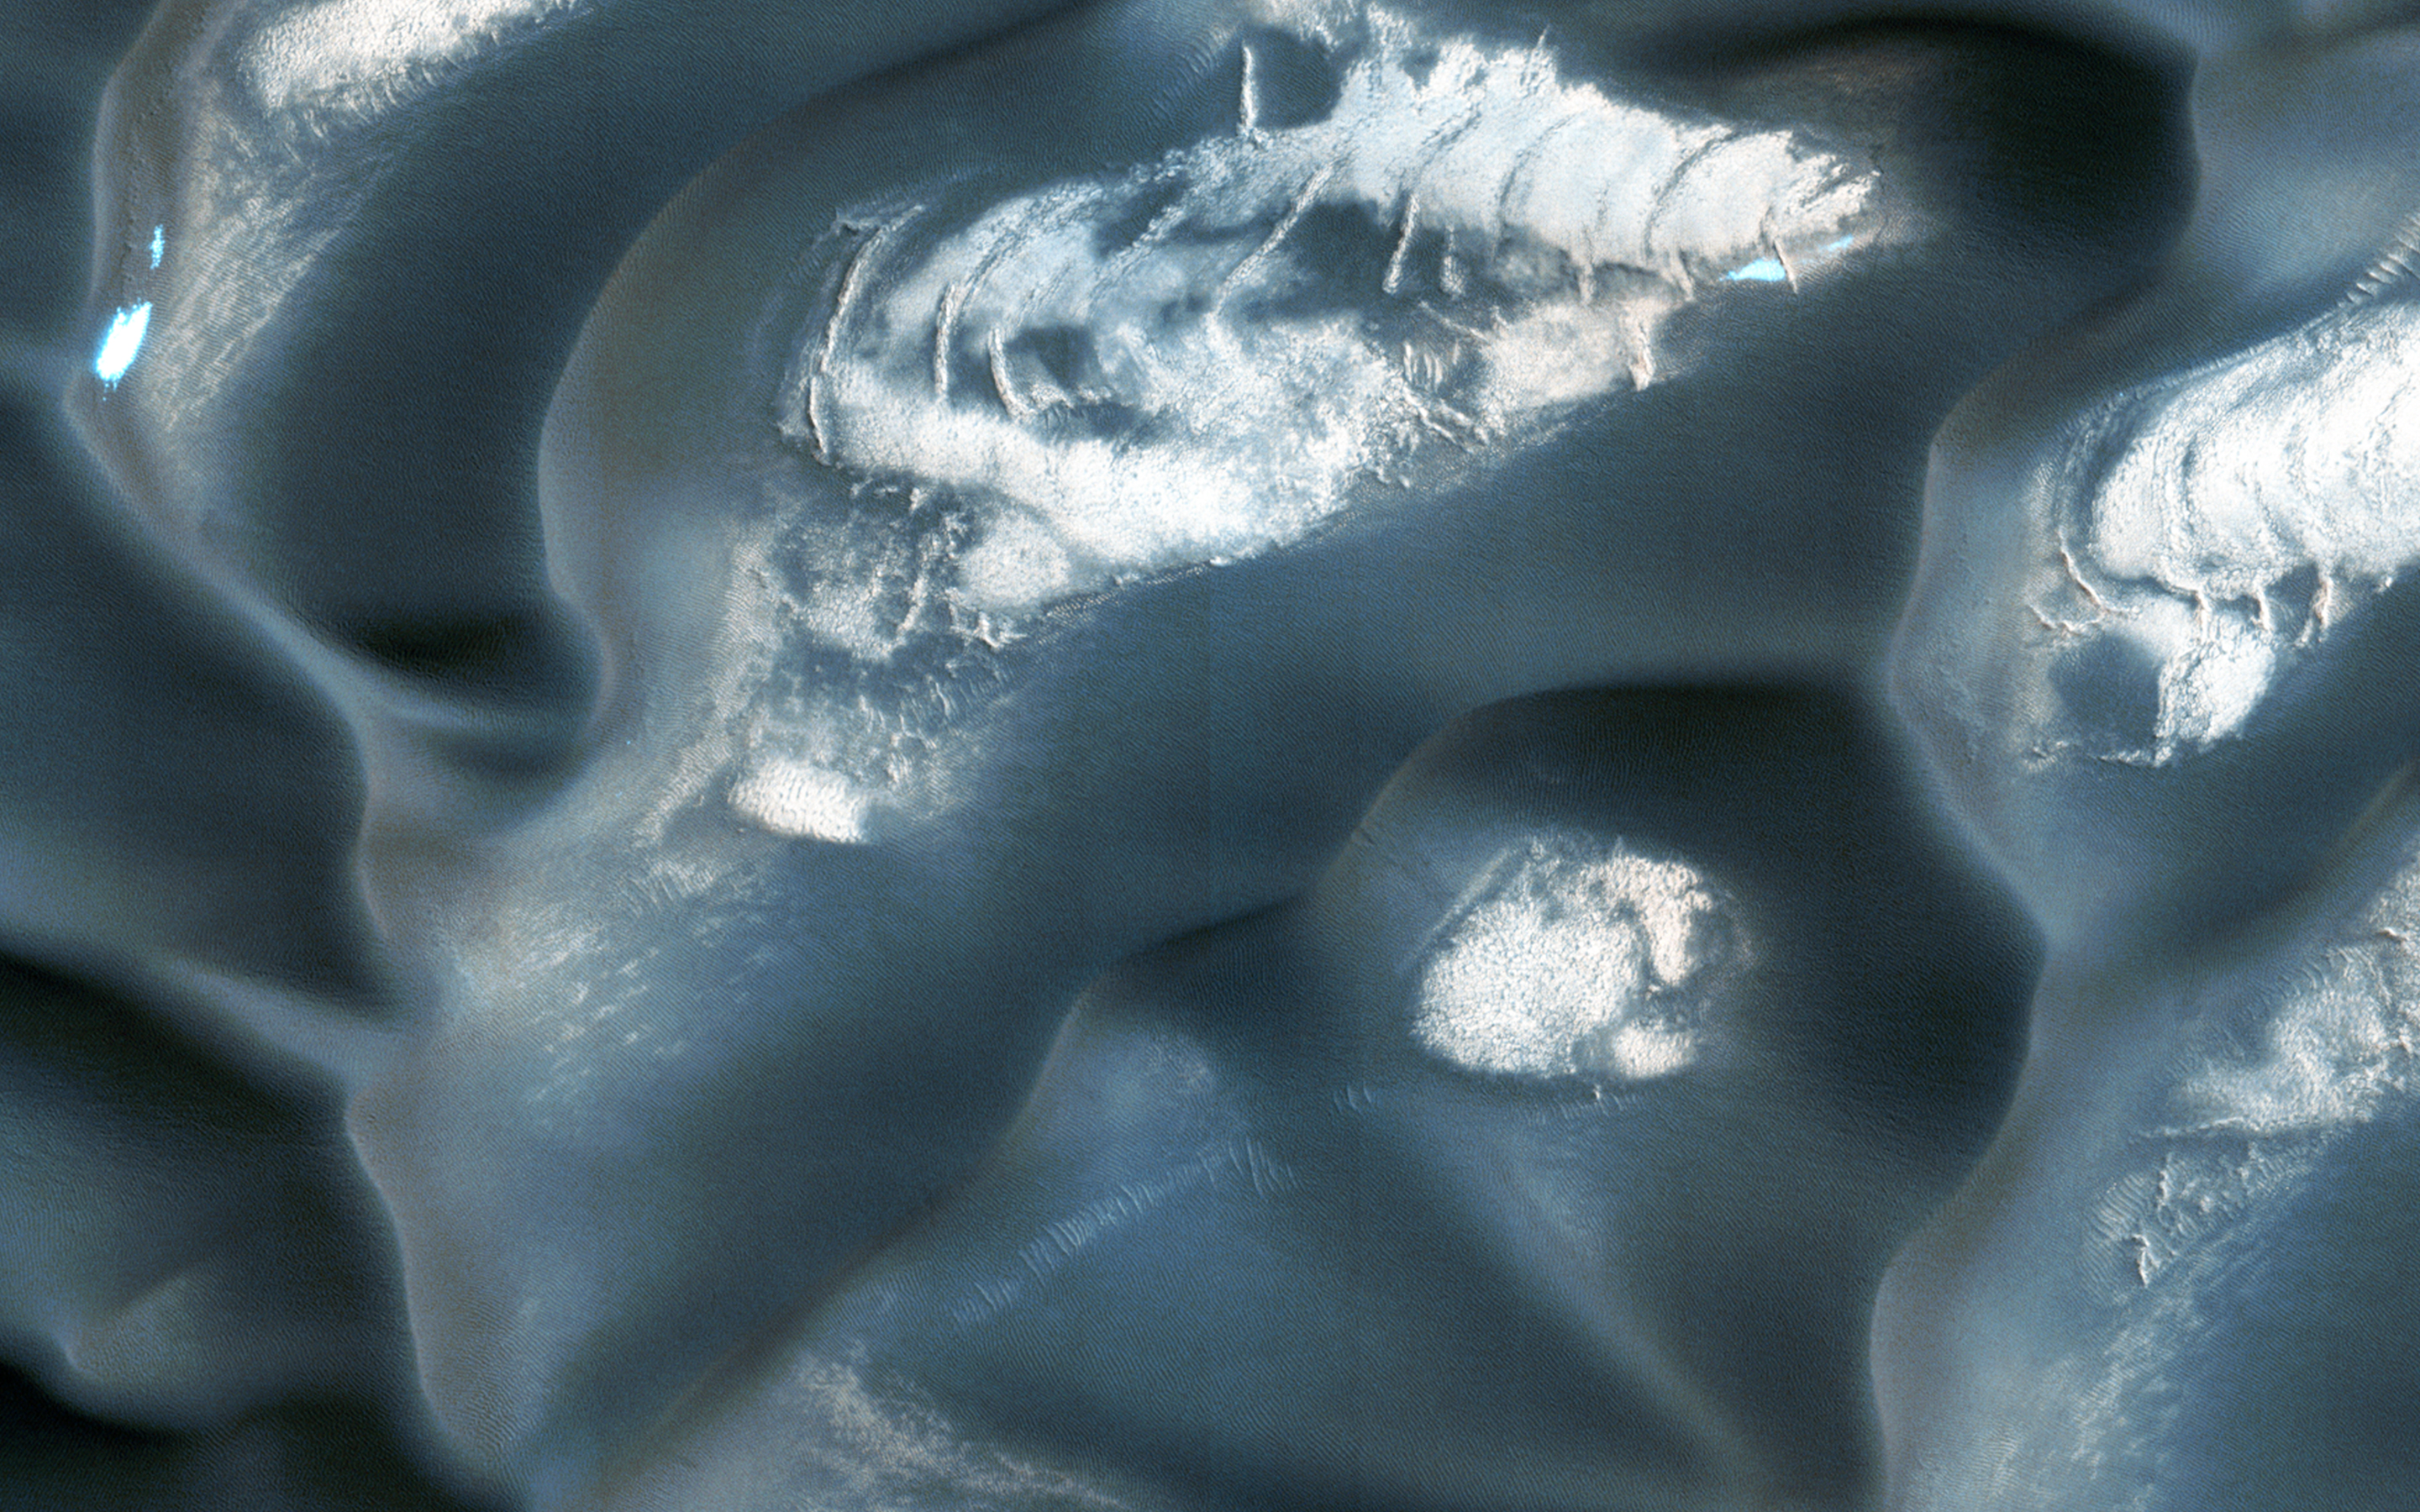

Changing Dunes and Ripples in Olympia Undae

Olympia Undae is a large field of sand dunes surrounding Mars’ North Polar ice cap. Because of the high latitude of the dunes, they are covered with water and carbon dioxide frost in the winter and are poorly illuminated. They are best viewed in the summer, when features such as ripples on the dunes’ surface can be seen in detail. (Some dunes are probably also covered over by the cap, but we can’t see them directly.)

In this image, we see the dunes in early summer of this year. The dark material is sand that makes up the dunes. Between the dunes, bright bedrock and some lingering patches of frost that have not yet sublimated are visible. Zooming in, we can see small ripples on the dunes’ surface, as well as the bright inter-dune areas. This area has been viewed several times by HiRISE, so we can compare this image to past ones to see if there have been changes.

Here, we compare the new view to one from approximately a Mars years ago (about 2 Earth years), but slightly later in the summer. The most obvious difference between the images is simply the illumination, with the better lighting in the 2012 image showing finer details. Despite these differences, changes in the boundaries of sand and ripple positions are obvious. This shows that winds, perhaps assisted by the sublimation of frost that may loosen sand, are modifying Olympia Undae year-to-year.

HiRISE is one of six instruments on NASA’s Mars Reconnaissance Orbiter. The University of Arizona, Tucson, operates the orbiter’s HiRISE camera, which was built by Ball Aerospace & Technologies Corp., Boulder, Colo. NASA’s Jet Propulsion Laboratory, a division of the California Institute of Technology in Pasadena, manages the Mars Reconnaissance Orbiter Project for the NASA Science Mission Directorate, Washington.

Credit: NASA/JPL-Caltech/Univ. of Arizona